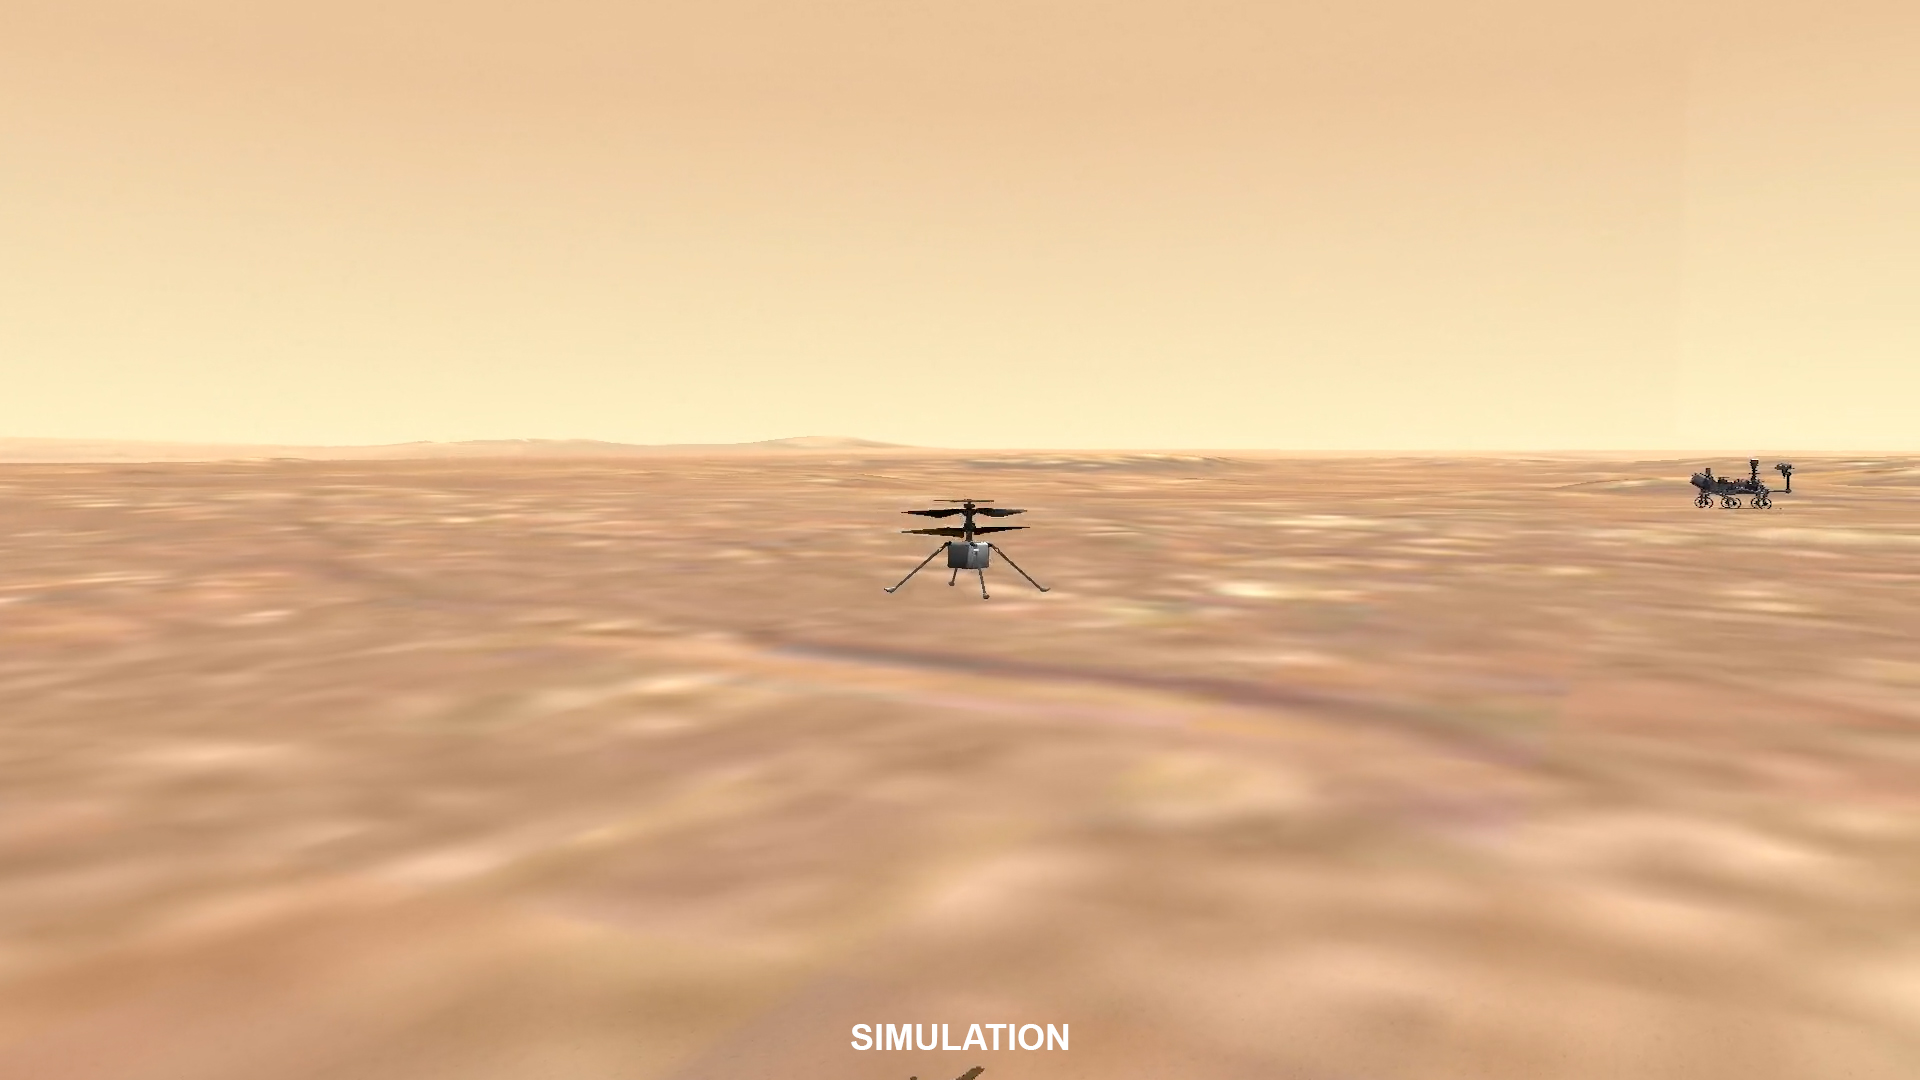

Video Animation Made From Ingenuity’s First Flight Data

This video animation made with data from the first flight of NASA’s Ingenuity helicopter shows the flight from different angles. The flight occurred on April 19, 2021.

The Ingenuity Mars Helicopter was built by JPL, which also manages this technology demonstration project for NASA Headquarters. It is supported by NASA’s Science Mission Directorate, Aeronautics Research Mission Directorate, and Space Technology Mission Directorate. NASA’s Ames Research Center and Langley Research Center provided significant flight performance analysis and technical assistance during Ingenuity’s development.

A key objective for Perseverance’s mission on Mars is astrobiology, including the search for signs of ancient microbial life. The rover will characterize the planet’s geology and past climate, pave the way for human exploration of the Red Planet, and be the first mission to collect and cache Martian rock and regolith (broken rock and dust).

Subsequent NASA missions, in cooperation with ESA (European Space Agency), would send spacecraft to Mars to collect these sealed samples from the surface and return them to Earth for in-depth analysis.

The Mars 2020 Perseverance mission is part of NASA’s Moon to Mars exploration approach, which includes Artemis missions to the Moon that will help prepare for human exploration of the Red Planet.

JPL, which is managed for NASA by Caltech in Pasadena, California, built and manages operations of the Perseverance rover.

Credit: NASA/JPL-Caltech